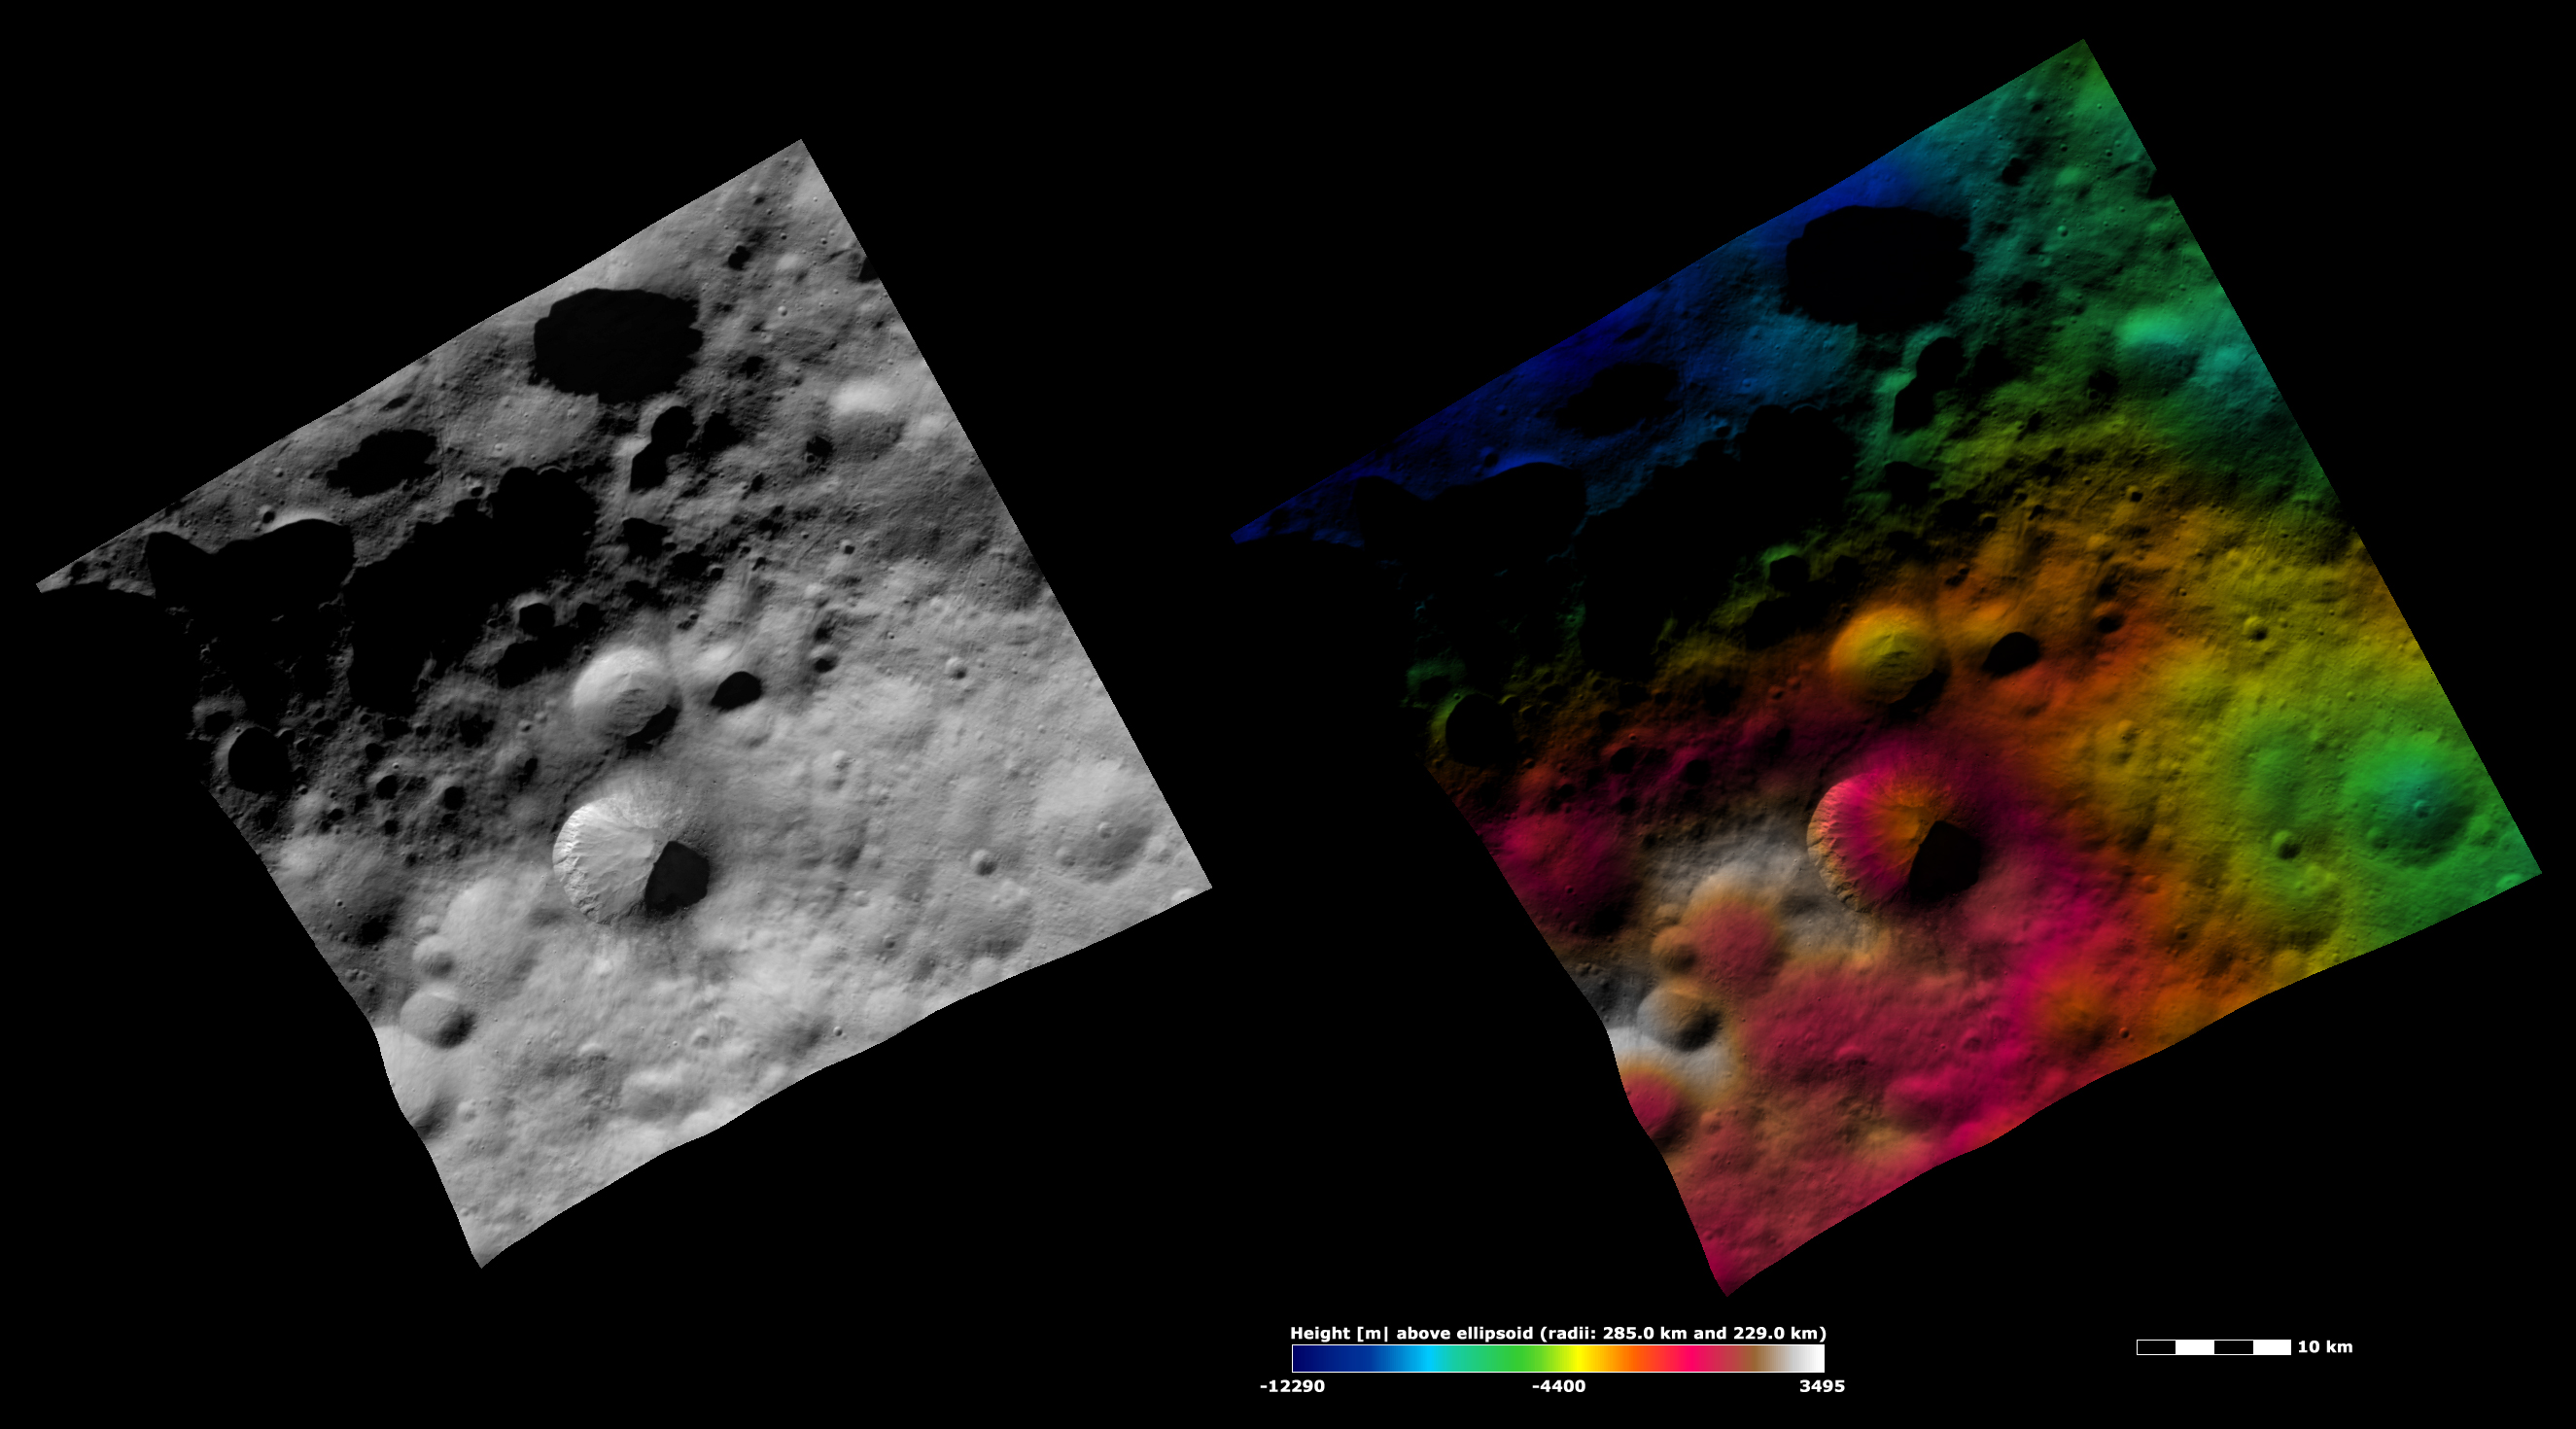

Fabia Crater, Apparent Brightness and Topography Images

The left-hand image is a Dawn FC (framing camera) image, which shows the apparent brightness of Vesta’s surface. The right-hand image is based on this apparent brightness image, which has had a color-coded height representation of the topography overlain onto it. The topography is calculated from a set of images that were observed from different viewing directions, which allows stereo reconstruction. The various colors correspond to the height of the area. The white and red areas in the topography image are the highest areas and the blue areas are the lowest areas. There is a white and red colored hill dominating the bottom left part of the topography image. Fabia crater is located on the side of this hill, offset just to the right of the highest, white-colored, part of the hill. The steep slope of the inner left side of Fabia is clear in the topography image because the colored topography contours range from white at Fabia’s rim to orange near its center. There is a large blue colored depression in the top left of the topography image. It is possible that this depression is part of an old, large, very degraded crater.

These images are located in Vesta’s Numisia quadrangle, in Vesta’s northern hemisphere. NASA’s Dawn spacecraft obtained the apparent brightness image with its framing camera on Oct. 19, 2011. This image was taken through the camera’s clear filter. The distance to the surface of Vesta is 700 kilometers (435 miles) and the image has a resolution of about 70 meters (207 feet) per pixel. This image was acquired during the HAMO (high-altitude mapping orbit) phase of the mission. These images are lambert-azimuthal map projected.

The Dawn mission to Vesta and Ceres is managed by NASA’s Jet Propulsion Laboratory, a division of the California Institute of Technology in Pasadena, for NASA’s Science Mission Directorate, Washington D.C. UCLA is responsible for overall Dawn mission science. The Dawn framing cameras have been developed and built under the leadership of the Max Planck Institute for Solar System Research, Katlenburg-Lindau, Germany, with significant contributions by DLR German Aerospace Center, Institute of Planetary Research, Berlin, and in coordination with the Institute of Computer and Communication Network Engineering, Braunschweig. The framing camera project is funded by the Max Planck Society, DLR, and NASA/JPL.

Credit: NASA/JPL-Caltech/UCLA/MPS/DLR/IDA